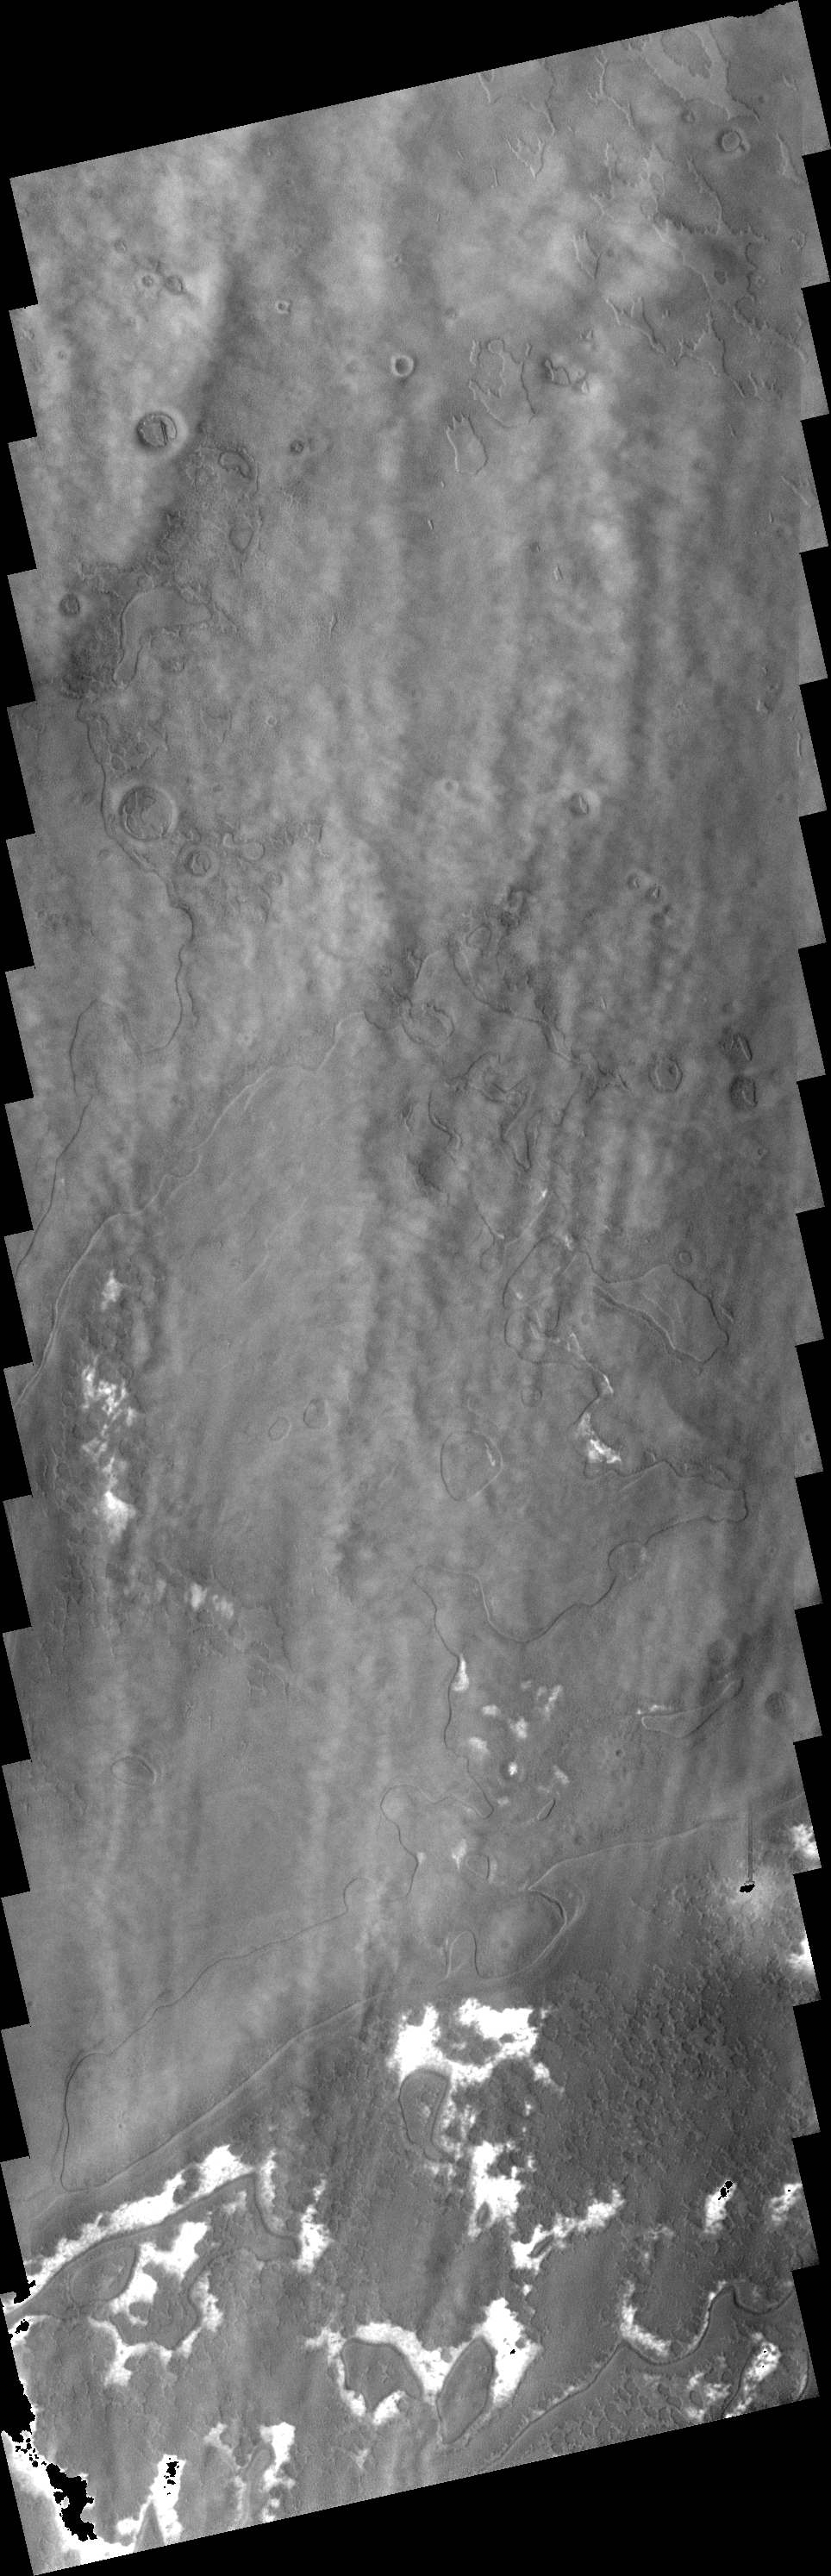

Southern Clouds

This image shows a system of clouds just off the margin of the South Polar cap. Taken during the summer season, these clouds contain both water-ice and dust.

Image information: VIS instrument. Latitude 80.2S, Longitude 57.6E. 17 meter/pixel resolution.

Note: this THEMIS visual image has not been radiometrically nor geometrically calibrated for this preliminary release. An empirical correction has been performed to remove instrumental effects. A linear shift has been applied in the cross-track and down-track direction to approximate spacecraft and planetary motion. Fully calibrated and geometrically projected images will be released through the Planetary Data System in accordance with Project policies at a later time.

NASA’s Jet Propulsion Laboratory manages the 2001 Mars Odyssey mission for NASA’s Office of Space Science, Washington, D.C. The Thermal Emission Imaging System (THEMIS) was developed by Arizona State University, Tempe, in collaboration with Raytheon Santa Barbara Remote Sensing. The THEMIS investigation is led by Dr. Philip Christensen at Arizona State University. Lockheed Martin Astronautics, Denver, is the prime contractor for the Odyssey project, and developed and built the orbiter. Mission operations are conducted jointly from Lockheed Martin and from JPL, a division of the California Institute of Technology in Pasadena.

Credit: NASA/JPL/ASU